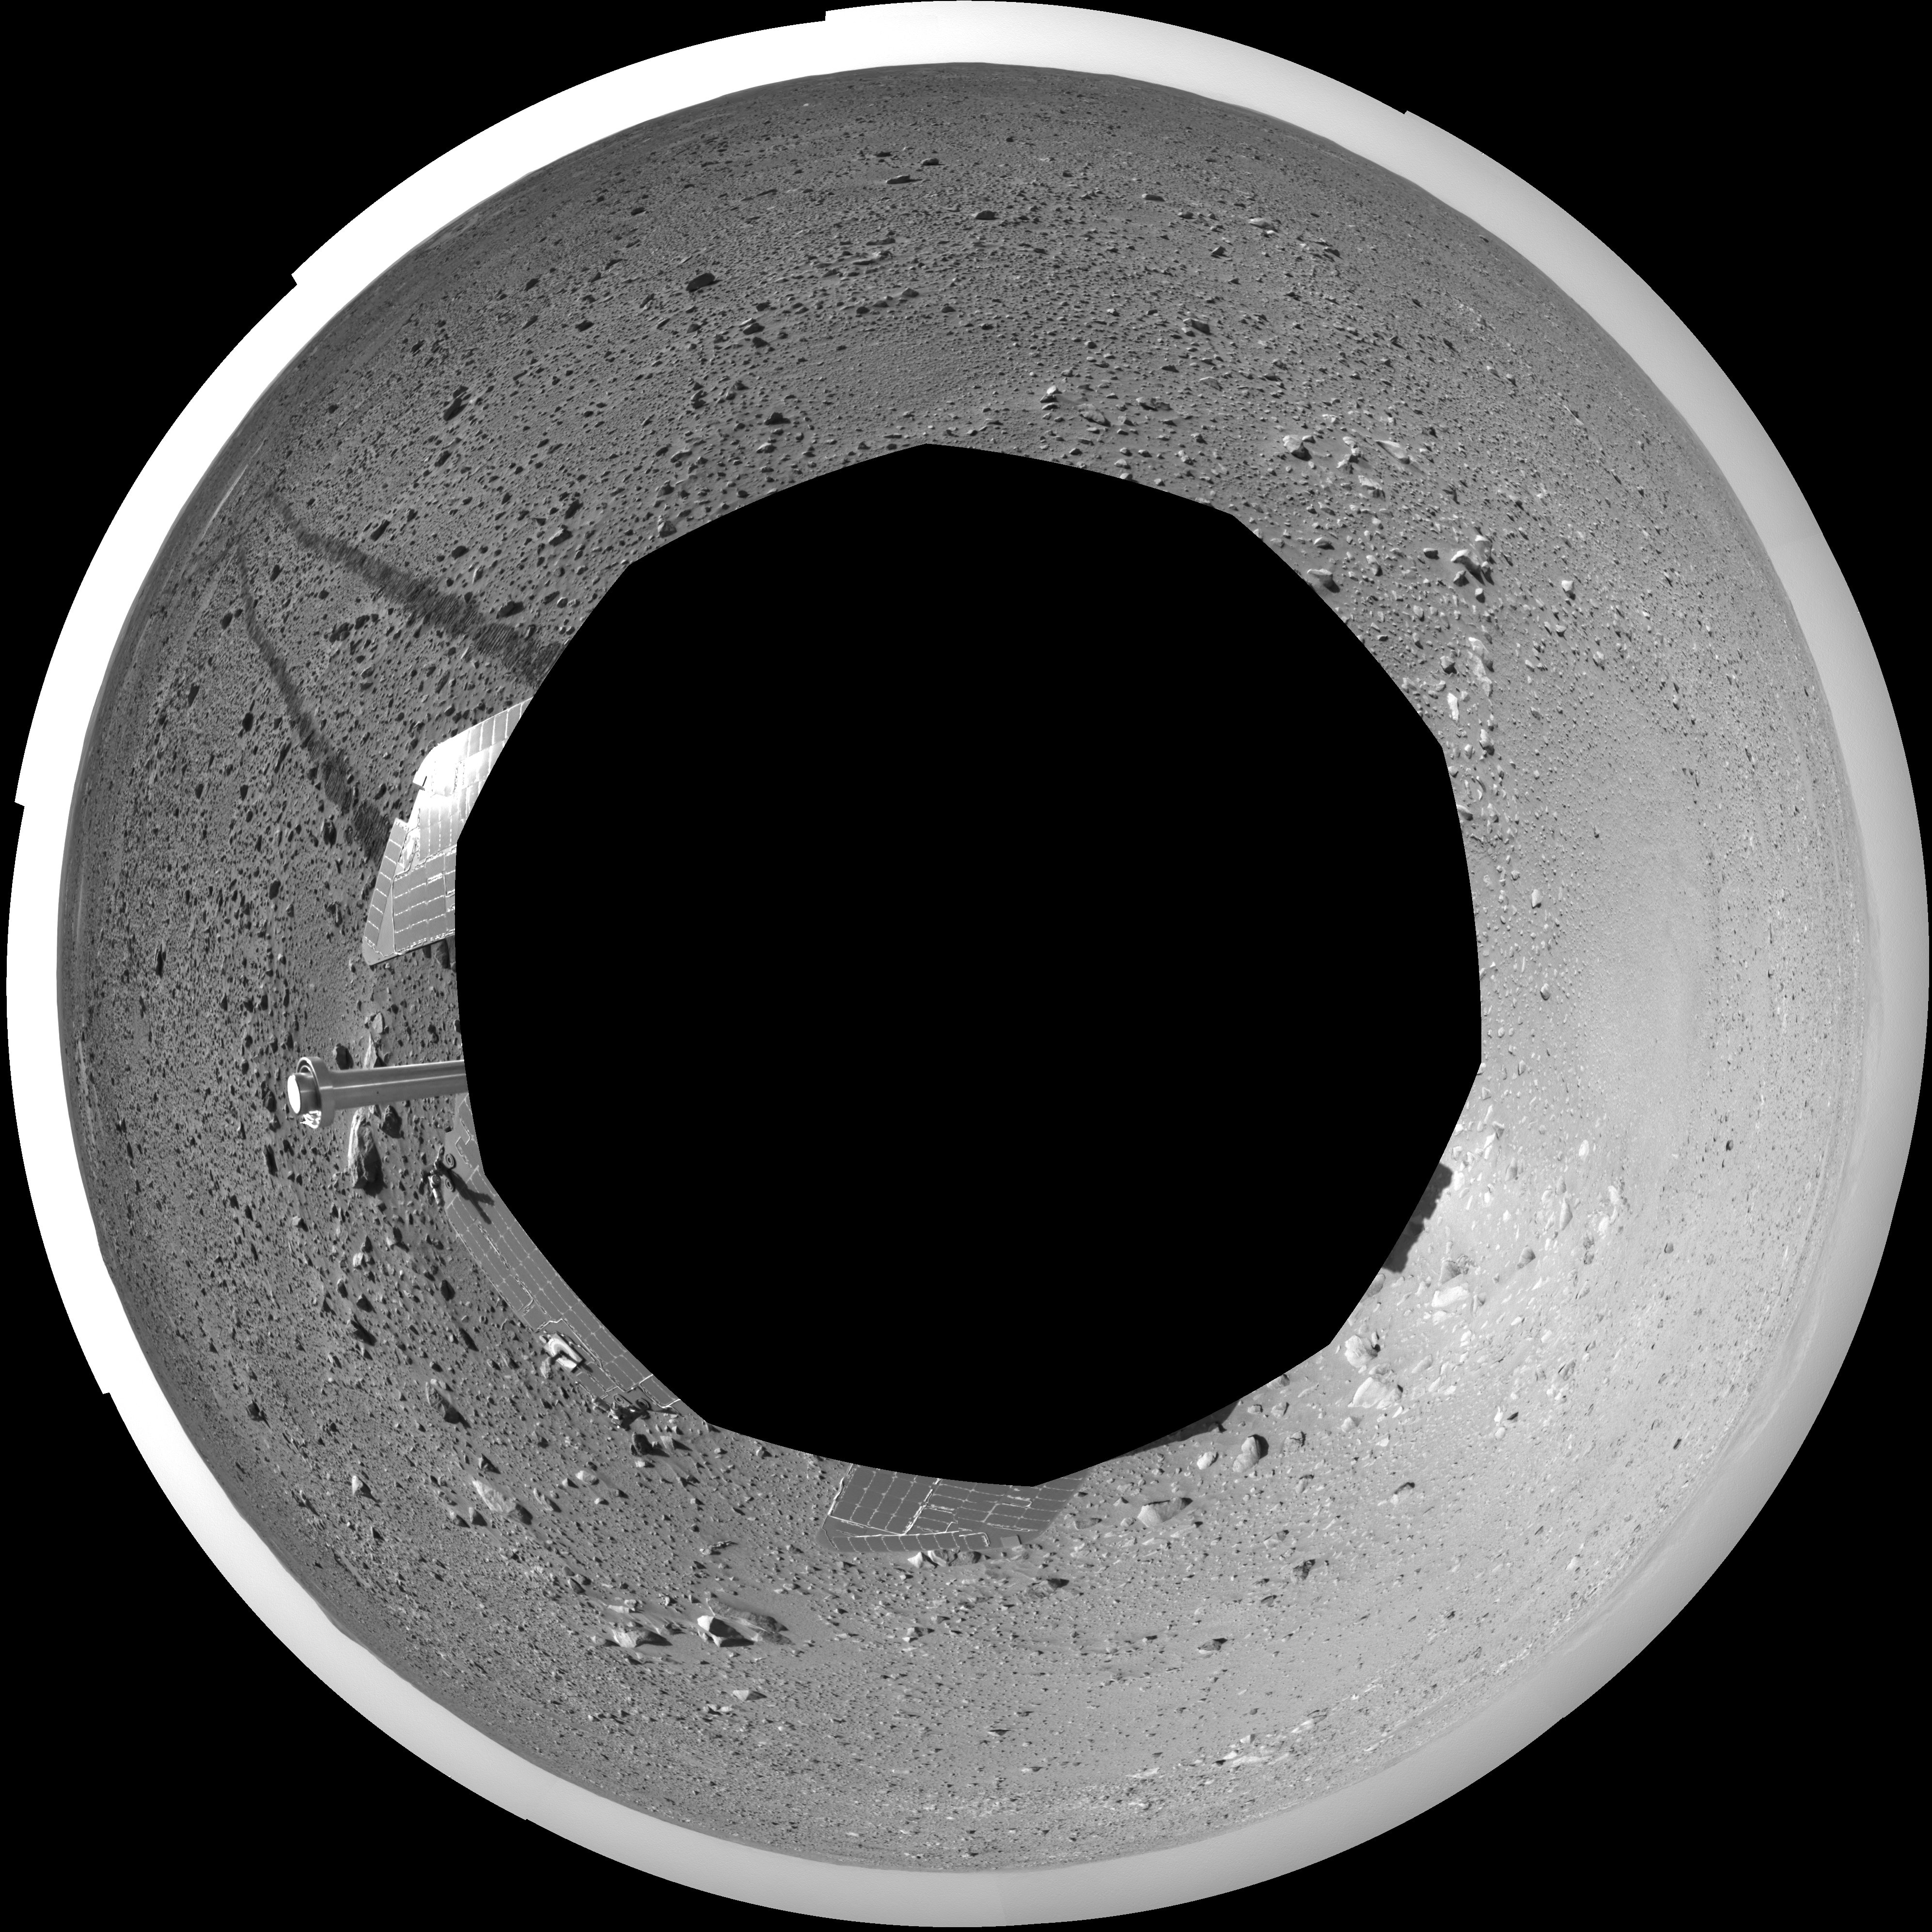

Spirit’s View on Sol 123 (polar)

This polar-projection view was created from navigation camera images that NASA’s Mars Exploration Rover Spirit acquired on sol 123 (May 8, 2004). Spirit is sitting at site 44. The rover is on the way to the “Columbia Hills,” which can be seen on the horizon. To this point, Spirit has driven a total of 1,830 meters (1.14 miles). The hills are less than 1.6 kilometers (1 mile) away, and the rover might reach them by mid-June.

Credit: NASA/JPL